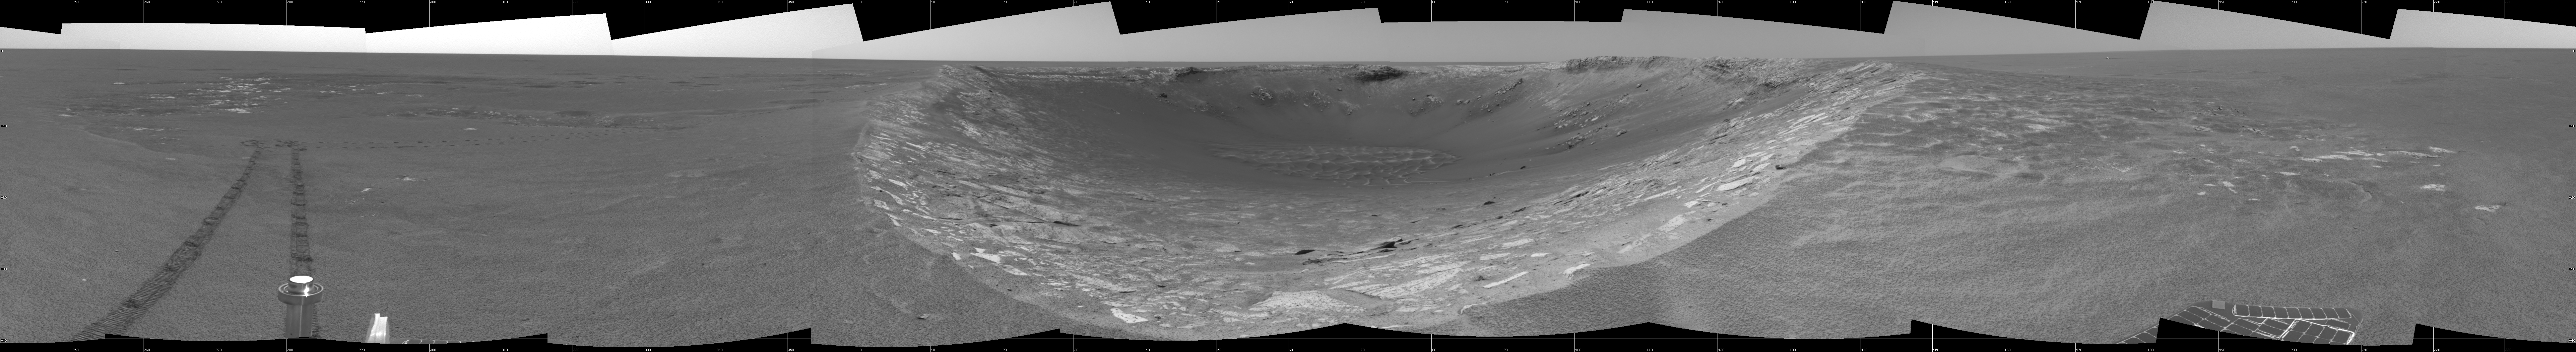

Riding the Rim of ‘Endurance’

This cylindrical-projection view was created from navigation camera images that NASA’s Mars Exploration Rover Opportunity acquired on sol 103 (May 8, 2004). Opportunity traversed approximately 13 meters (about 43 feet) farther south along the eastern rim of “Endurance Crater” before reaching the beginning of the “Karatepe” area. Scientists believe this layered band of rock may be a good place to begin studying Endurance because it is less steep and more approachable than the rest of the crater’s rocky outcrops.

Credit: NASA/JPL